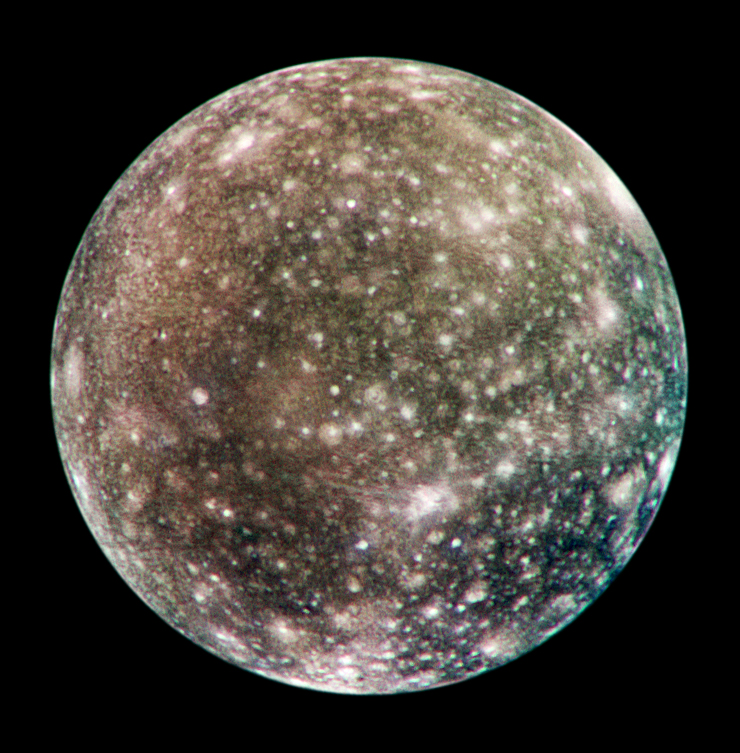

Global Callisto in Color

Bright scars on a darker surface testify to a long history of impacts on Jupiter’s moon Callisto in this image of Callisto from NASA’s Galileo spacecraft.

The picture, taken in May 2001, is the only complete global color image of Callisto obtained by Galileo, which has been orbiting Jupiter since December 1995. Of Jupiter’s four largest moons, Callisto orbits farthest from the giant planet.

Callisto’s surface is uniformly cratered but is not uniform in color or brightness. Scientists believe the brighter areas are mainly ice and the darker areas are highly eroded, ice-poor material.

The Jet Propulsion Laboratory, a division of the California Institute of Technology in Pasadena, manages the Galileo mission for NASA’s Office of Space Science, Washington, D.C.

Credit: NASA/JPL/DLR